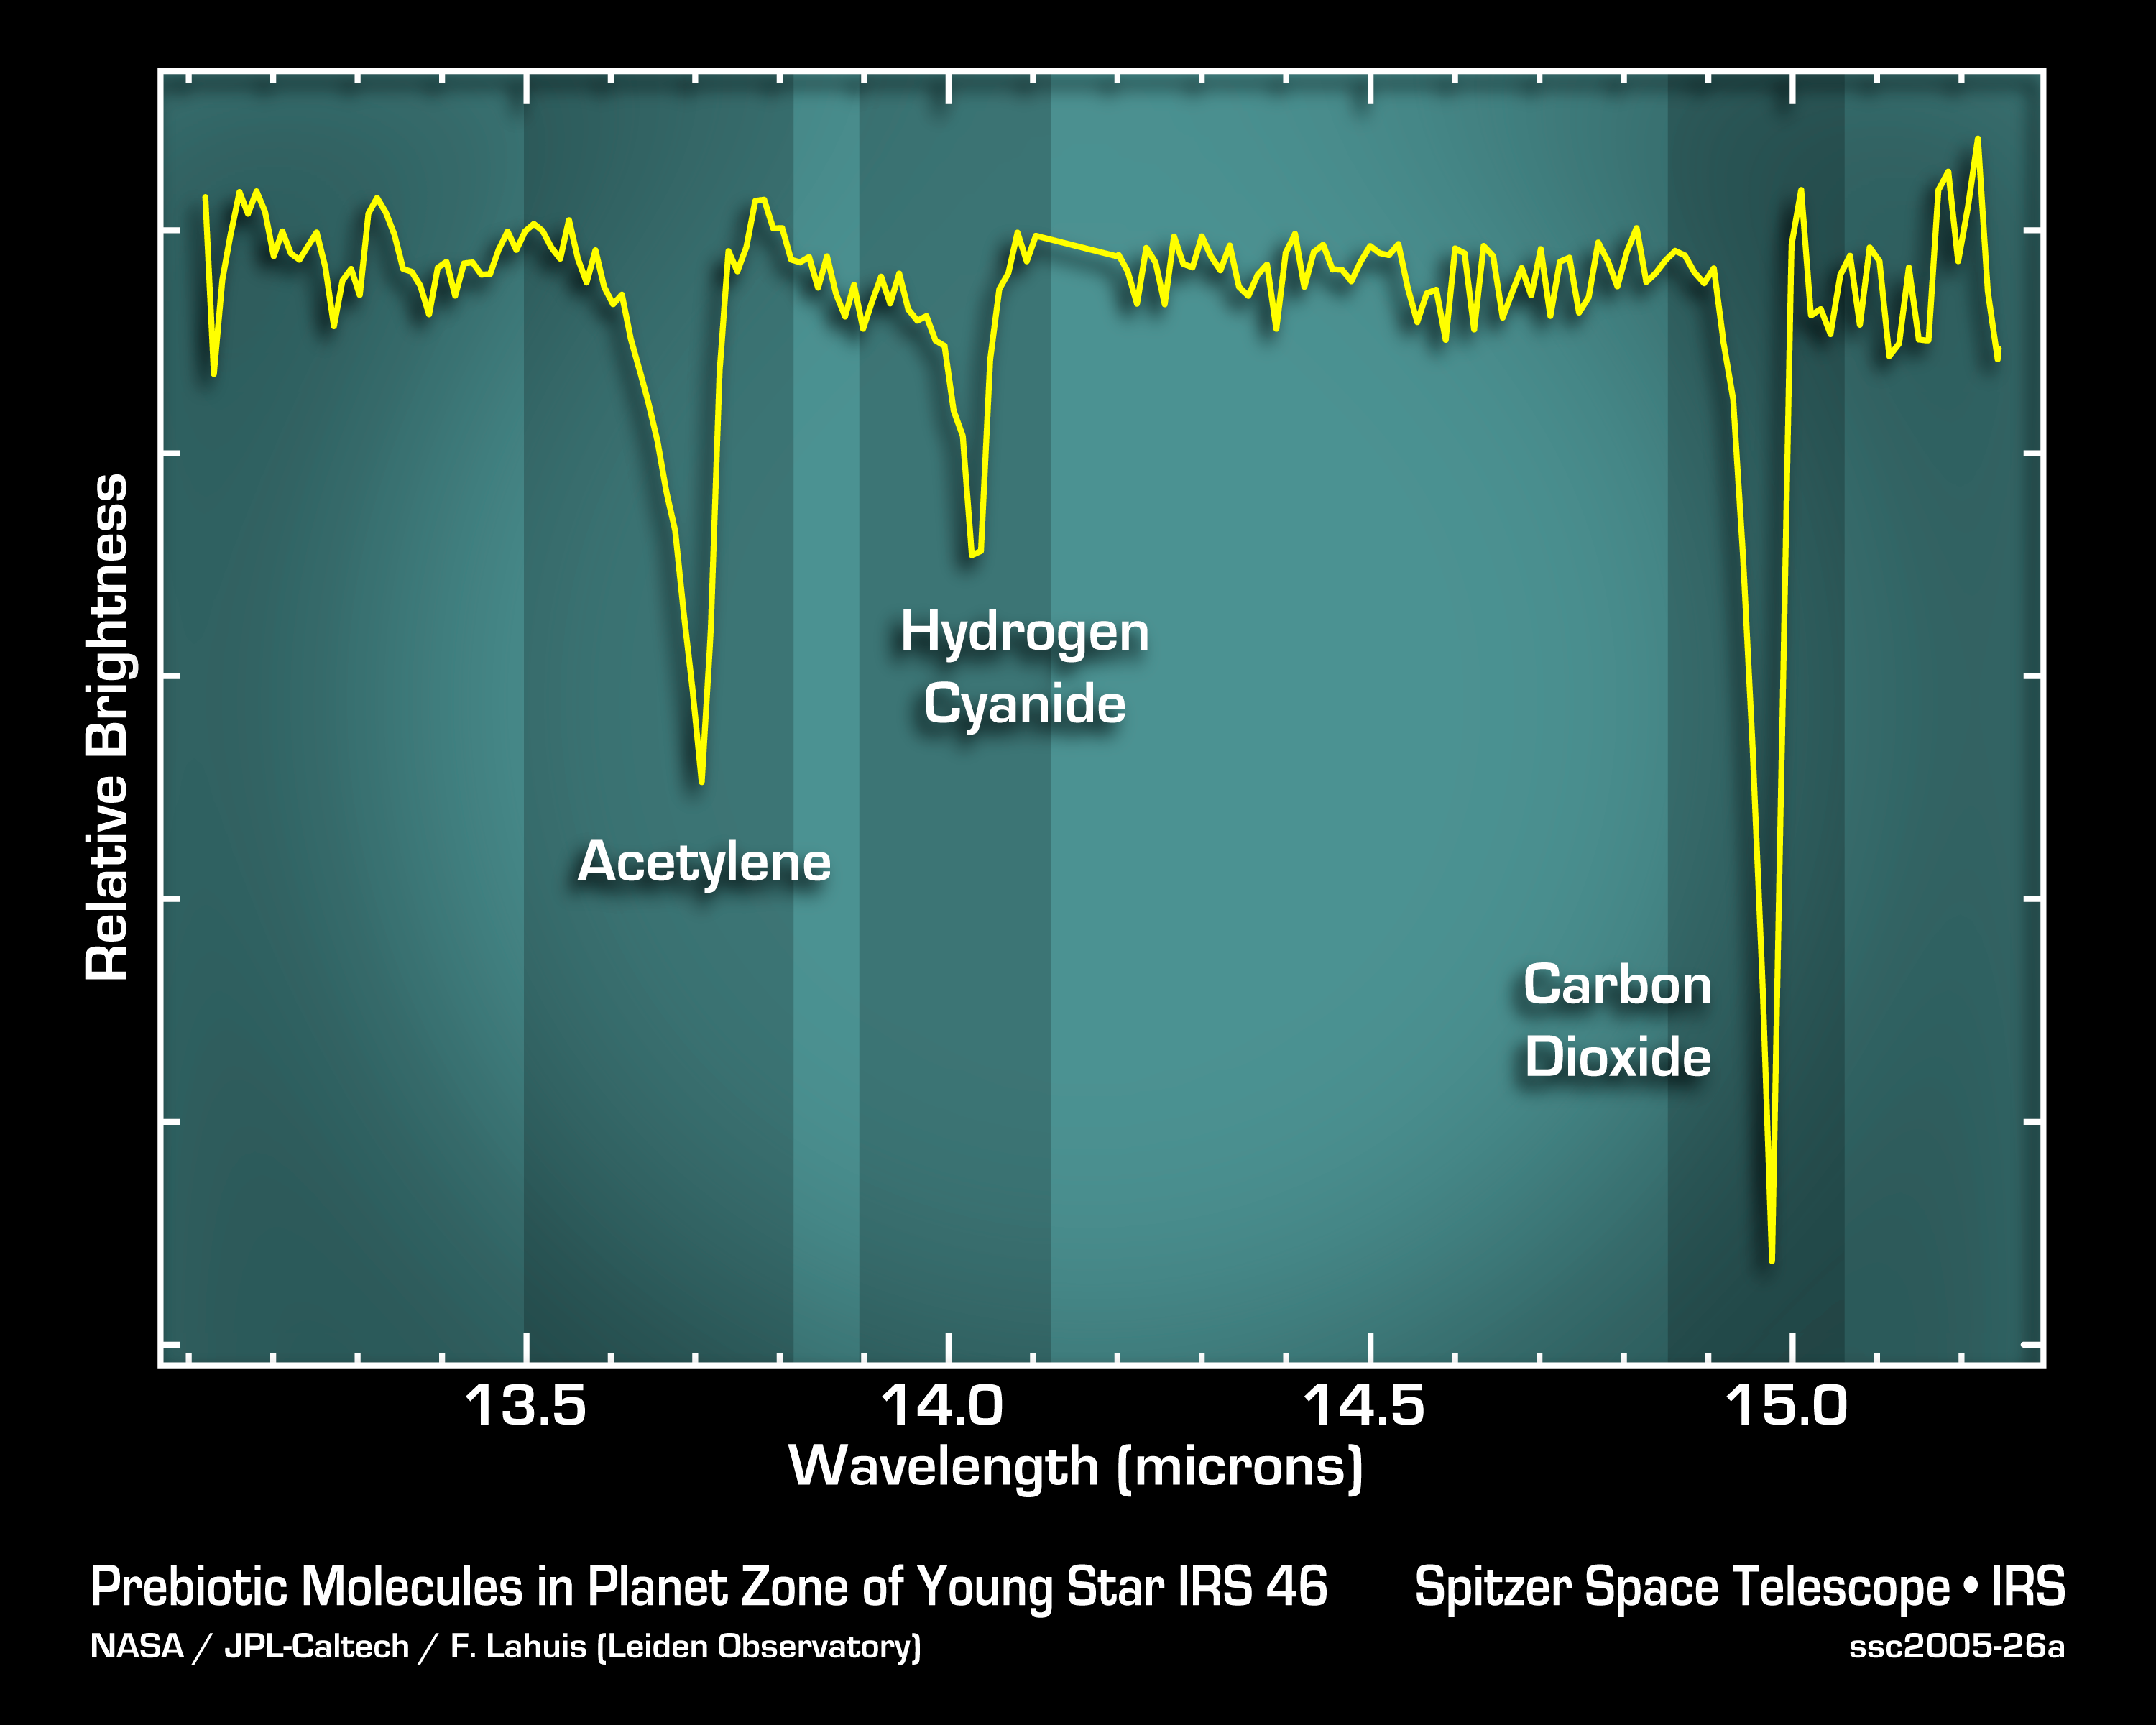

Life's Starting Materials Found in Dusty Disk

This graph, or spectrum, from NASA's Spitzer Space Telescope tells astronomers that some of the most basic ingredients of DNA and protein are concentrated in a dusty planet-forming disk circling a young sun-like star called IRS 46. These data also indicate that the ingredients -- molecular gases called acetylene and hydrogen cyanide -- are located in the star's terrestrial planet zone, the region where scientists believe Earth-like planets would be most likely to form.

The data were acquired by Spitzer's infrared spectrograph, which splits light from the star's disk into distinct features characteristic of a particular chemical. The features, seen here as bumps and squiggles, are like bar codes used in supermarkets to identify different products. In this case, the products are the two DNA and protein precursors, acetylene and hydrogen cyanide, as well as carbon dioxide gas. All three gases are termed "organic" because they contain the element carbon.

The shapes of the features in this spectrum helped pinpoint the location of the gases in the star's disk. A feature's shape reflects the temperature of the gas. By comparison with model spectra, astronomers were able to deduce that the gases are present in regions where the temperature ranges from approximately the boiling point of water on Earth (212 degrees Fahrenheit), to nearly a thousand degrees Fahrenheit. Such hot temperatures place the gases in the star's terrestrial planet zone, which is sometimes referred to as the "Goldilocks" zone because it is just right for Earths.

Acetylene and hydrogen cyanide are some of life's most basic starting materials. If you mix them together in a test tube with water, and give them some kind of surface on which to be concentrated and react, you'll get a slew of organic compounds, including many of the 20 essential amino acids and one of the four chemical units, called bases, that make up DNA.

Credit: NASA/JPL-Caltech/F. Lahuis (Leiden Observatory)